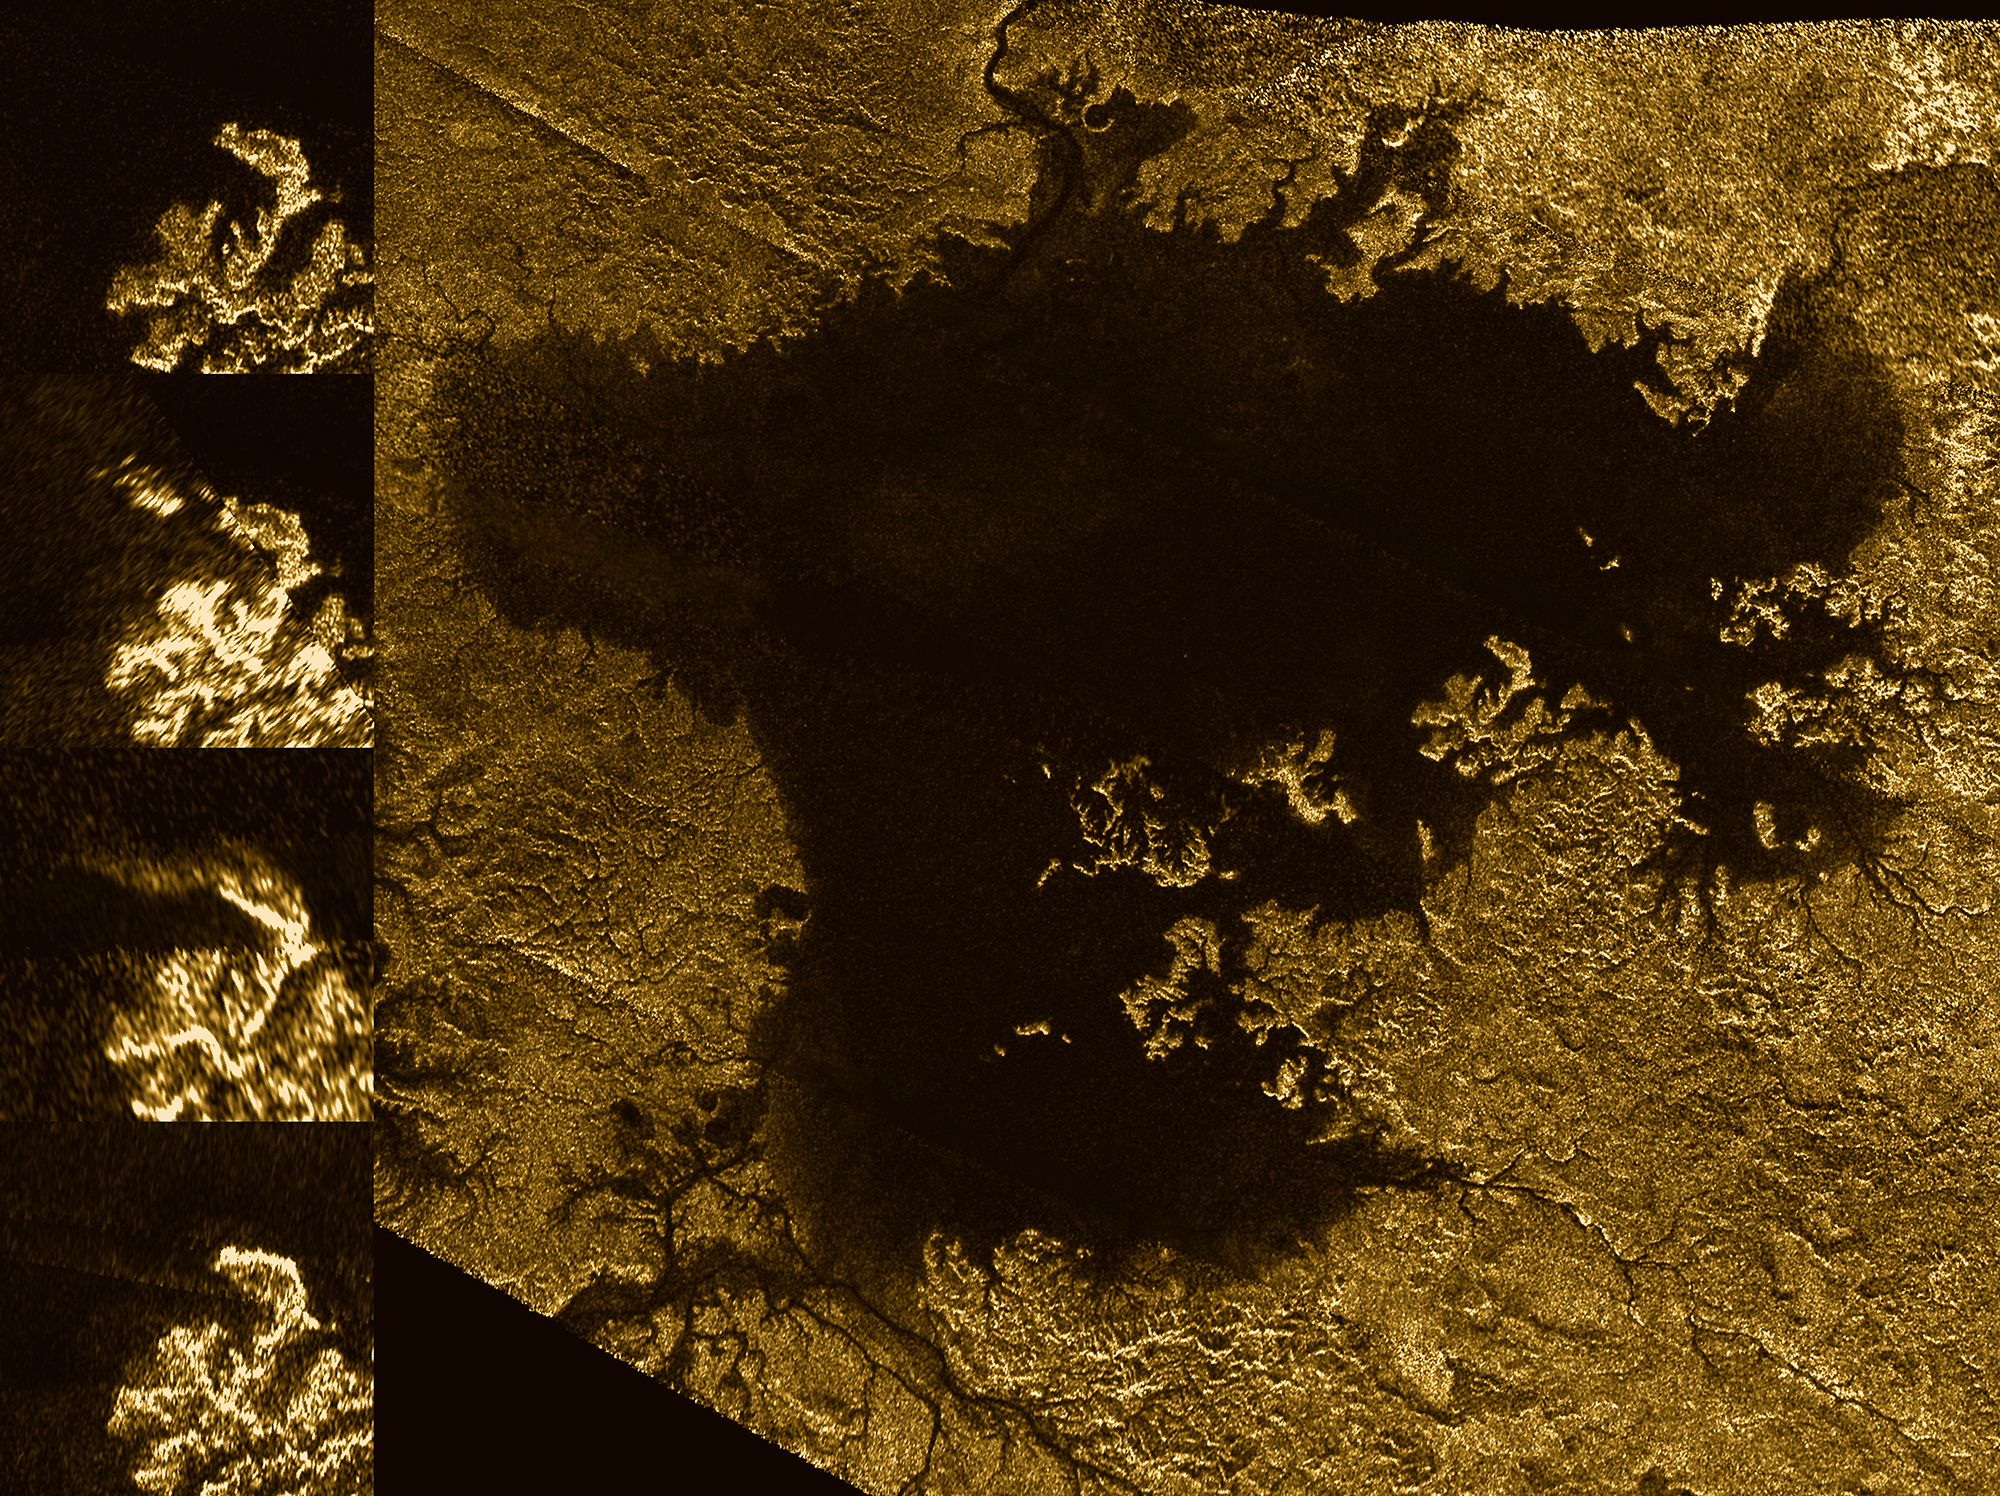

Mystery Feature Evolves in Titan’s Ligeia Mare

(See Photojournal Note below for high resolution TIFF of main image)

These images from the Radar instrument aboard NASA’s Cassini spacecraft show the evolution of a transient feature in the large hydrocarbon sea named Ligeia Mare on Saturn’s moon Titan.

Analysis by Cassini scientists indicates that the bright features, informally known as the “magic island,” are a phenomenon that changes over time. They conclude that the brightening is due to either waves, solids at or beneath the surface or bubbles, with waves thought to be the most likely explanation. They think tides, sea level and seafloor changes are unlikely to be responsible for the brightening.

The images in the column at left show the same region of Ligeia Mare as seen by Cassini’s radar during flybys in (from top to bottom) 2007, 2013, 2014 and 2015.

The bottom image was acquired by Cassini on Jan. 11, 2015, and adds another snapshot in time as Cassini continues to monitor the ephemeral feature (previously highlighted in PIA18430). The feature is apparent in the images from 2013 and 2014, but it is not present in other images of the region.

Cassini has observed similar transient features elsewhere in Ligeia Mare, and also in Kraken Mare (see PIA19047). These features are the first instances of active processes in Titan’s lakes and seas to be confirmed by multiple detections. Their changing nature demonstrates that Titan’s seas are not stagnant, but rather, dynamic environments.

The Cassini radar team plans to re-observe this particular region of Ligeia Mare one more time during Cassini’s final close flyby of Titan in April 2017. The results may further illuminate the phenomenon responsible for the appearance of the transient features.

The large image panel shows Ligeia Mare in its entirety. Ligeia is Titan’s second-largest liquid hydrocarbon sea, and has a total area of about 50,000 square miles (130,000 square kilometers), making it 50 percent larger than Lake Superior on Earth. This panel is a mosaic of five synthetic aperture radar images acquired by Cassini between 2007 and 2014. It shows a region approximately 330 by 305 miles (530 by 490 kilometers) in area.

An earlier version of the mosaic was released as PIA17031; the new version includes new data to fill in some gaps in coverage and to improve the quality of coverage in some of the previously imaged areas.

The images have been colorized and processed for aesthetic appeal. Labeled and monochrome versions of this image are also available.

The Cassini-Huygens mission is a cooperative project of NASA, the European Space Agency and the Italian Space Agency. NASA’s Jet Propulsion Laboratory, a division of the California Institute of Technology in Pasadena, manages the mission for NASA’s Science Mission Directorate, Washington, DC. The Cassini orbiter was designed, developed and assembled at JPL. The radar instrument was built by JPL and the Italian Space Agency, working with team members from the United States and several European countries.

For more information about the Cassini-Huygens mission, visit http://www.nasa.gov/cassini and http://saturn.jpl.nasa.gov.

Photojournal Note: Also available is the full resolution TIFF file PIA20021_full.tif. This file may be too large to view from a browser; it can be downloaded onto your desktop by right-clicking on the previous link and viewed with image viewing software.

Credit: NASA/JPL-Caltech/ASI/Cornell